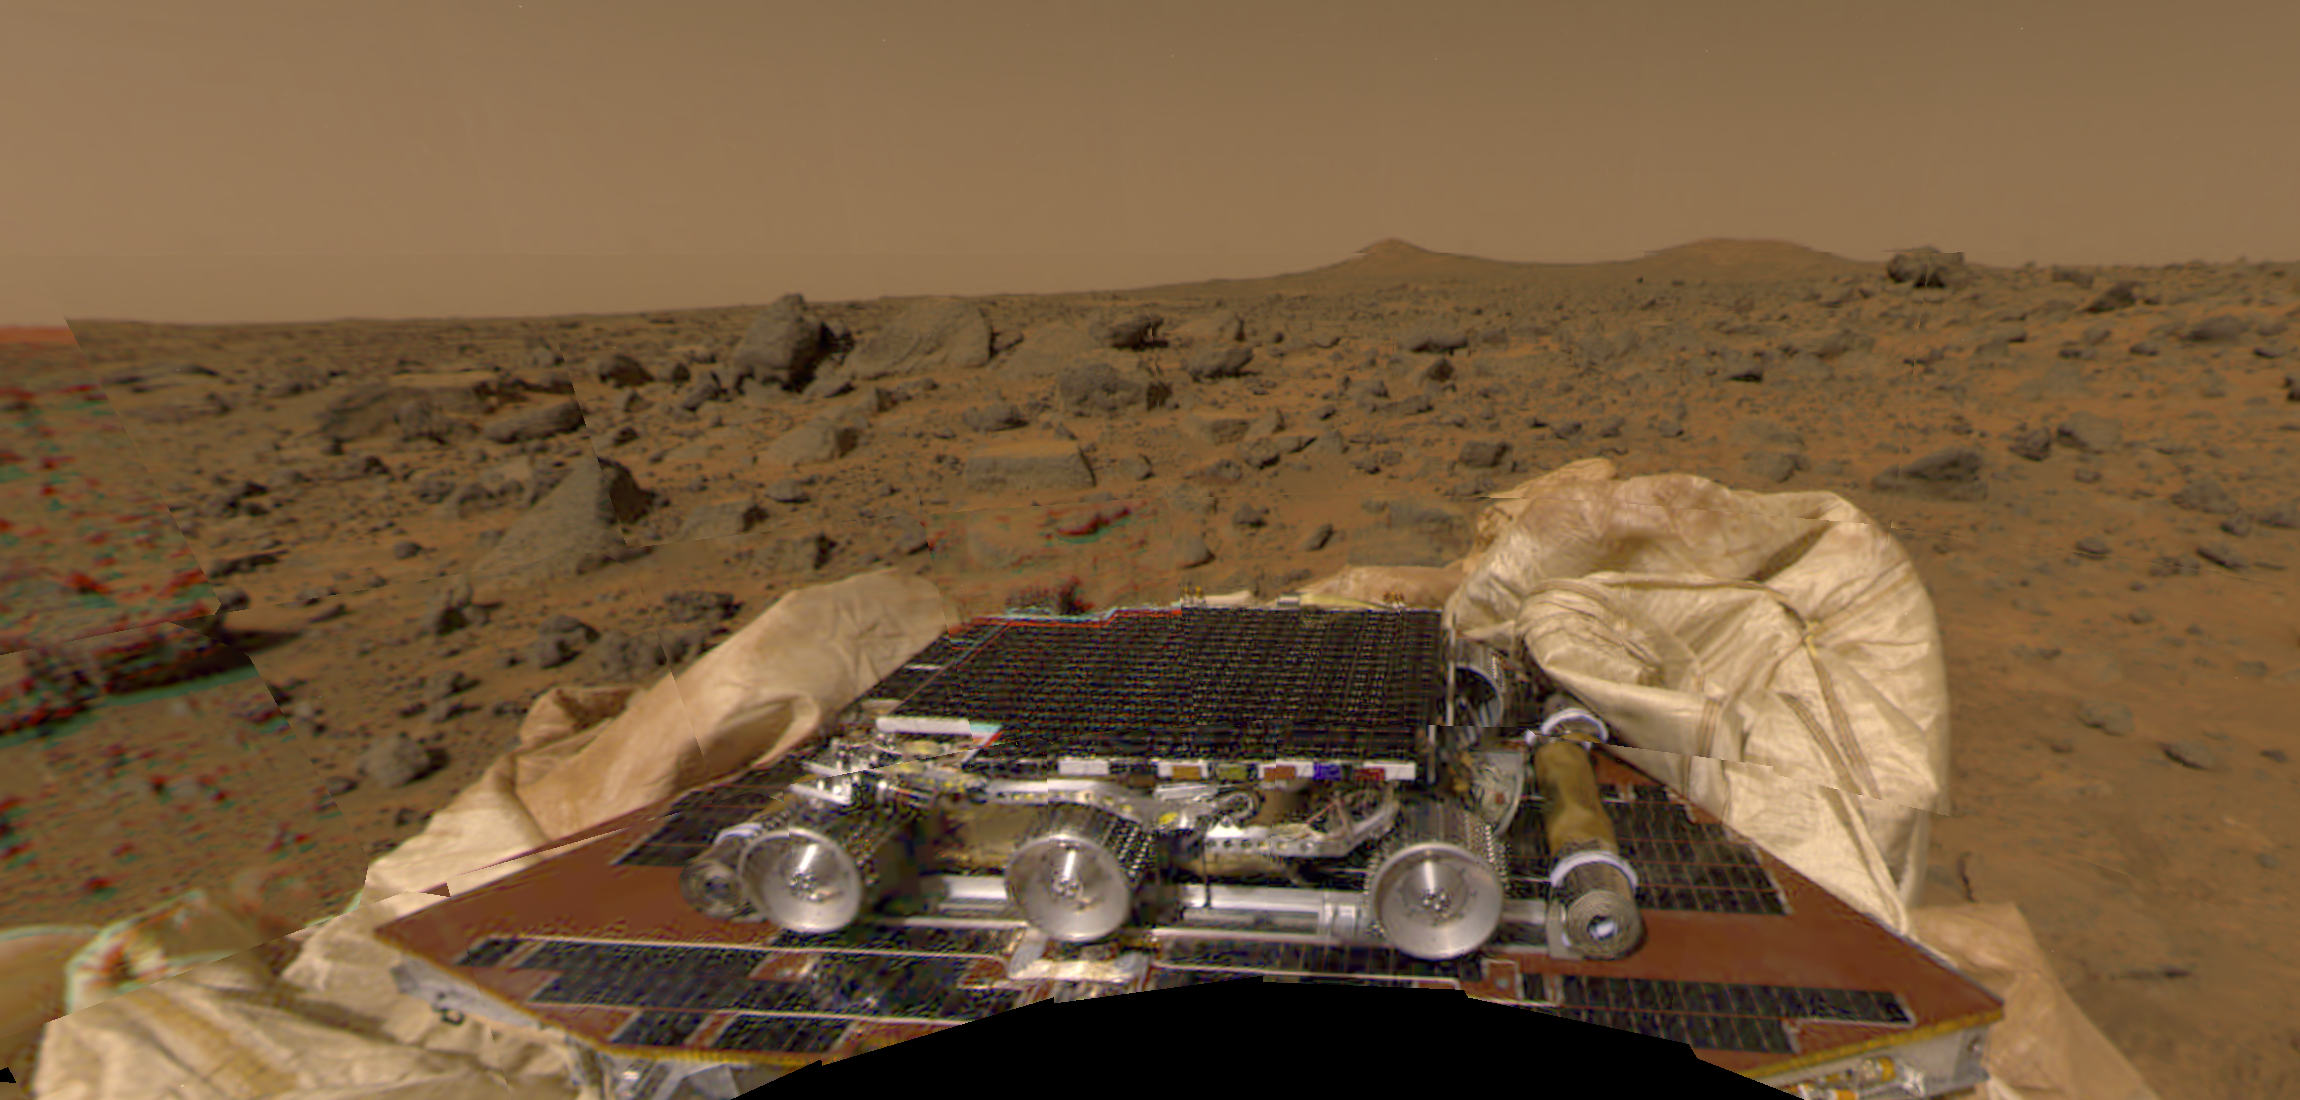

Color Mosaic of Rover & Terrain

The Sojourner rover and undeployed ramps onboard the Mars Pathfinder spacecraft can be seen in this image, by the Imager for Mars Pathfinder (IMP) on July 4 (Sol 1). This image has been corrected for the curvature created by parallax. The microrover Sojourner is latched to the petal, and has not yet been deployed. The ramps are a pair of deployable metal reels which will provide a track for the rover as it slowly rolls off the lander, over the spacecraft’s deflated airbags, and onto the surface of Mars. Pathfinder scientists will use this image to determine whether it is safe to deploy the ramps. One or both of the ramps will be unfurled, and then scientists will decide whether the rover will use either the forward or backward ramp for its descent.

Mars Pathfinder is the second in NASA’s Discovery program of low-cost spacecraft with highly focused science goals. The Jet Propulsion Laboratory, Pasadena, CA, developed and manages the Mars Pathfinder mission for NASA’s Office of Space Science, Washington, D.C. JPL is an operating division of the California Institute of Technology (Caltech). The Imager for Mars Pathfinder (IMP) was developed by the University of Arizona Lunar and Planetary Laboratory under contract to JPL. Peter Smith is the Principal Investigator.

Photojournal note: Sojourner spent 83 days of a planned seven-day mission exploring the Martian terrain, acquiring images, and taking chemical, atmospheric and other measurements. The final data transmission received from Pathfinder was at 10:23 UTC on September 27, 1997. Although mission managers tried to restore full communications during the following five months, the successful mission was terminated on March 10, 1998.

Credit: NASA/JPL